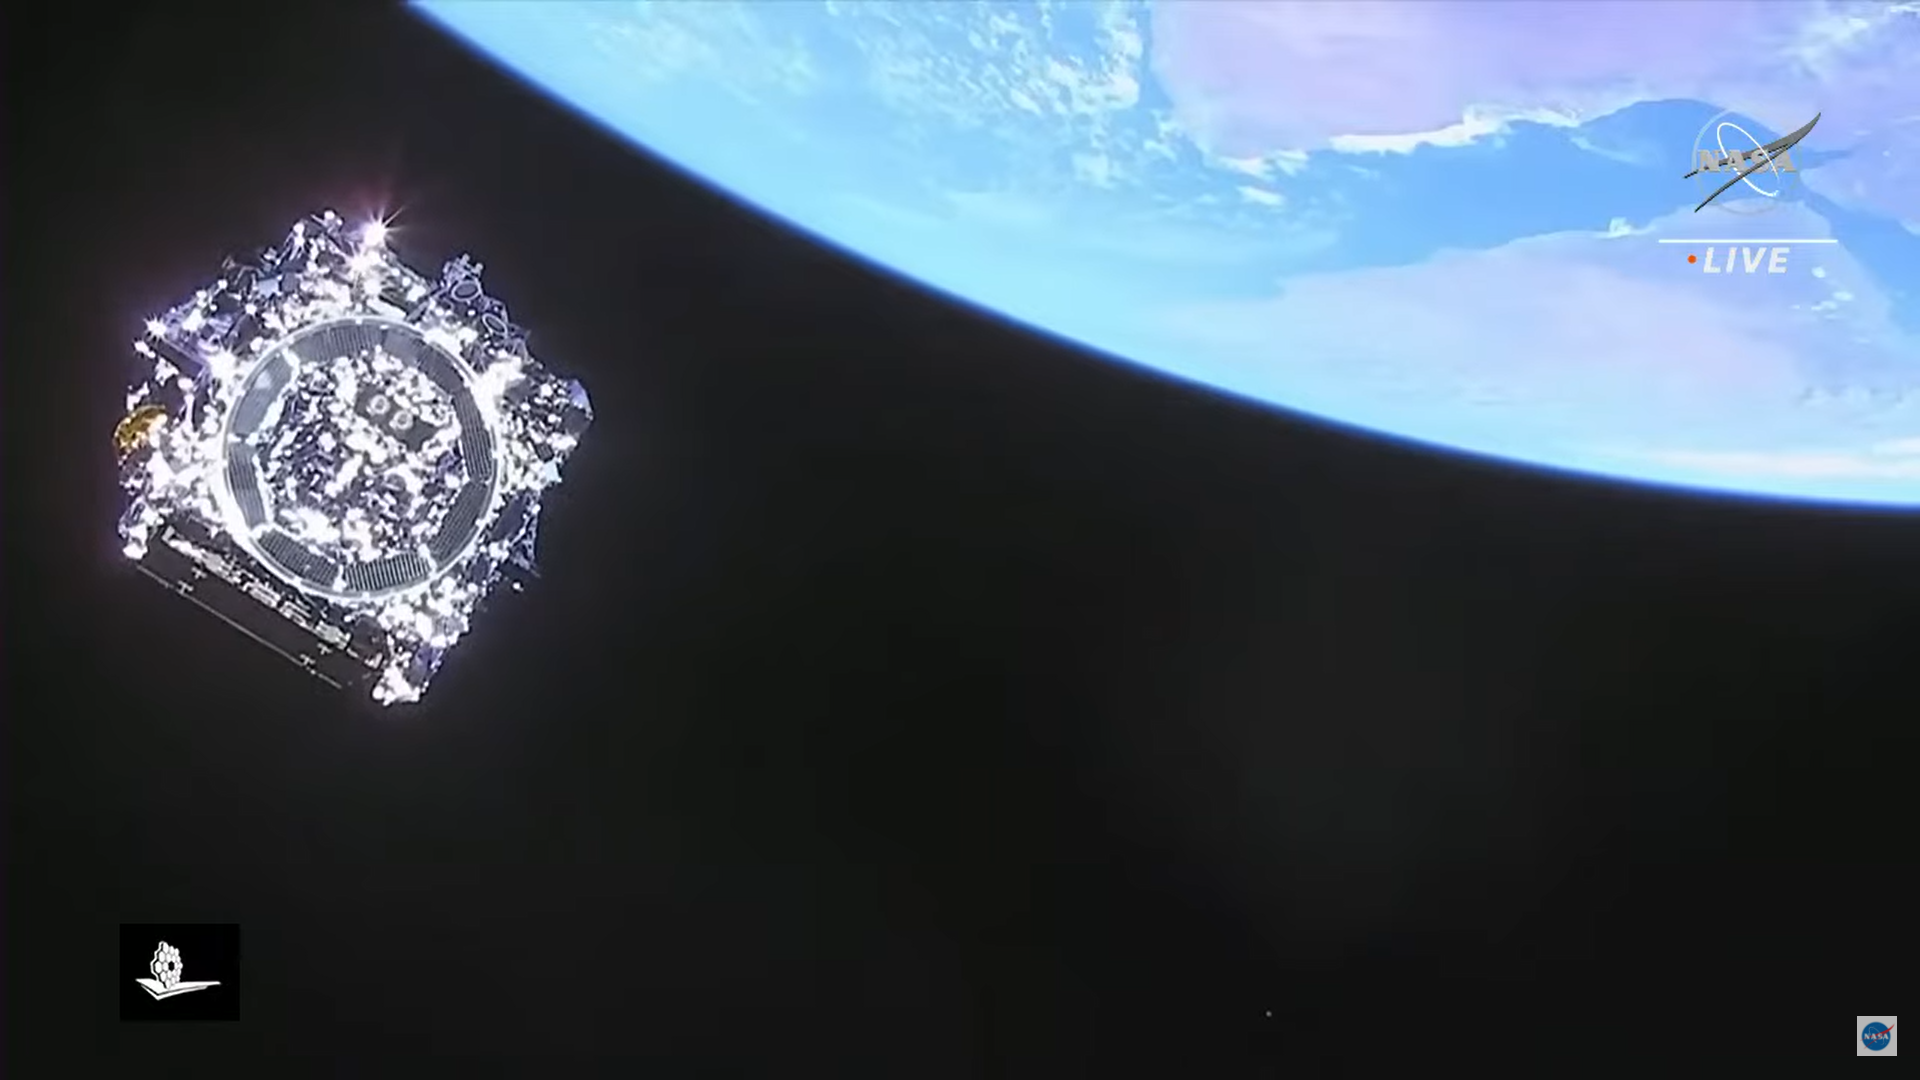

JWST Launch: Last View of the Telescope

The James Webb Space Telescope is now safely in space.

Credit: Image: NASA, ESA